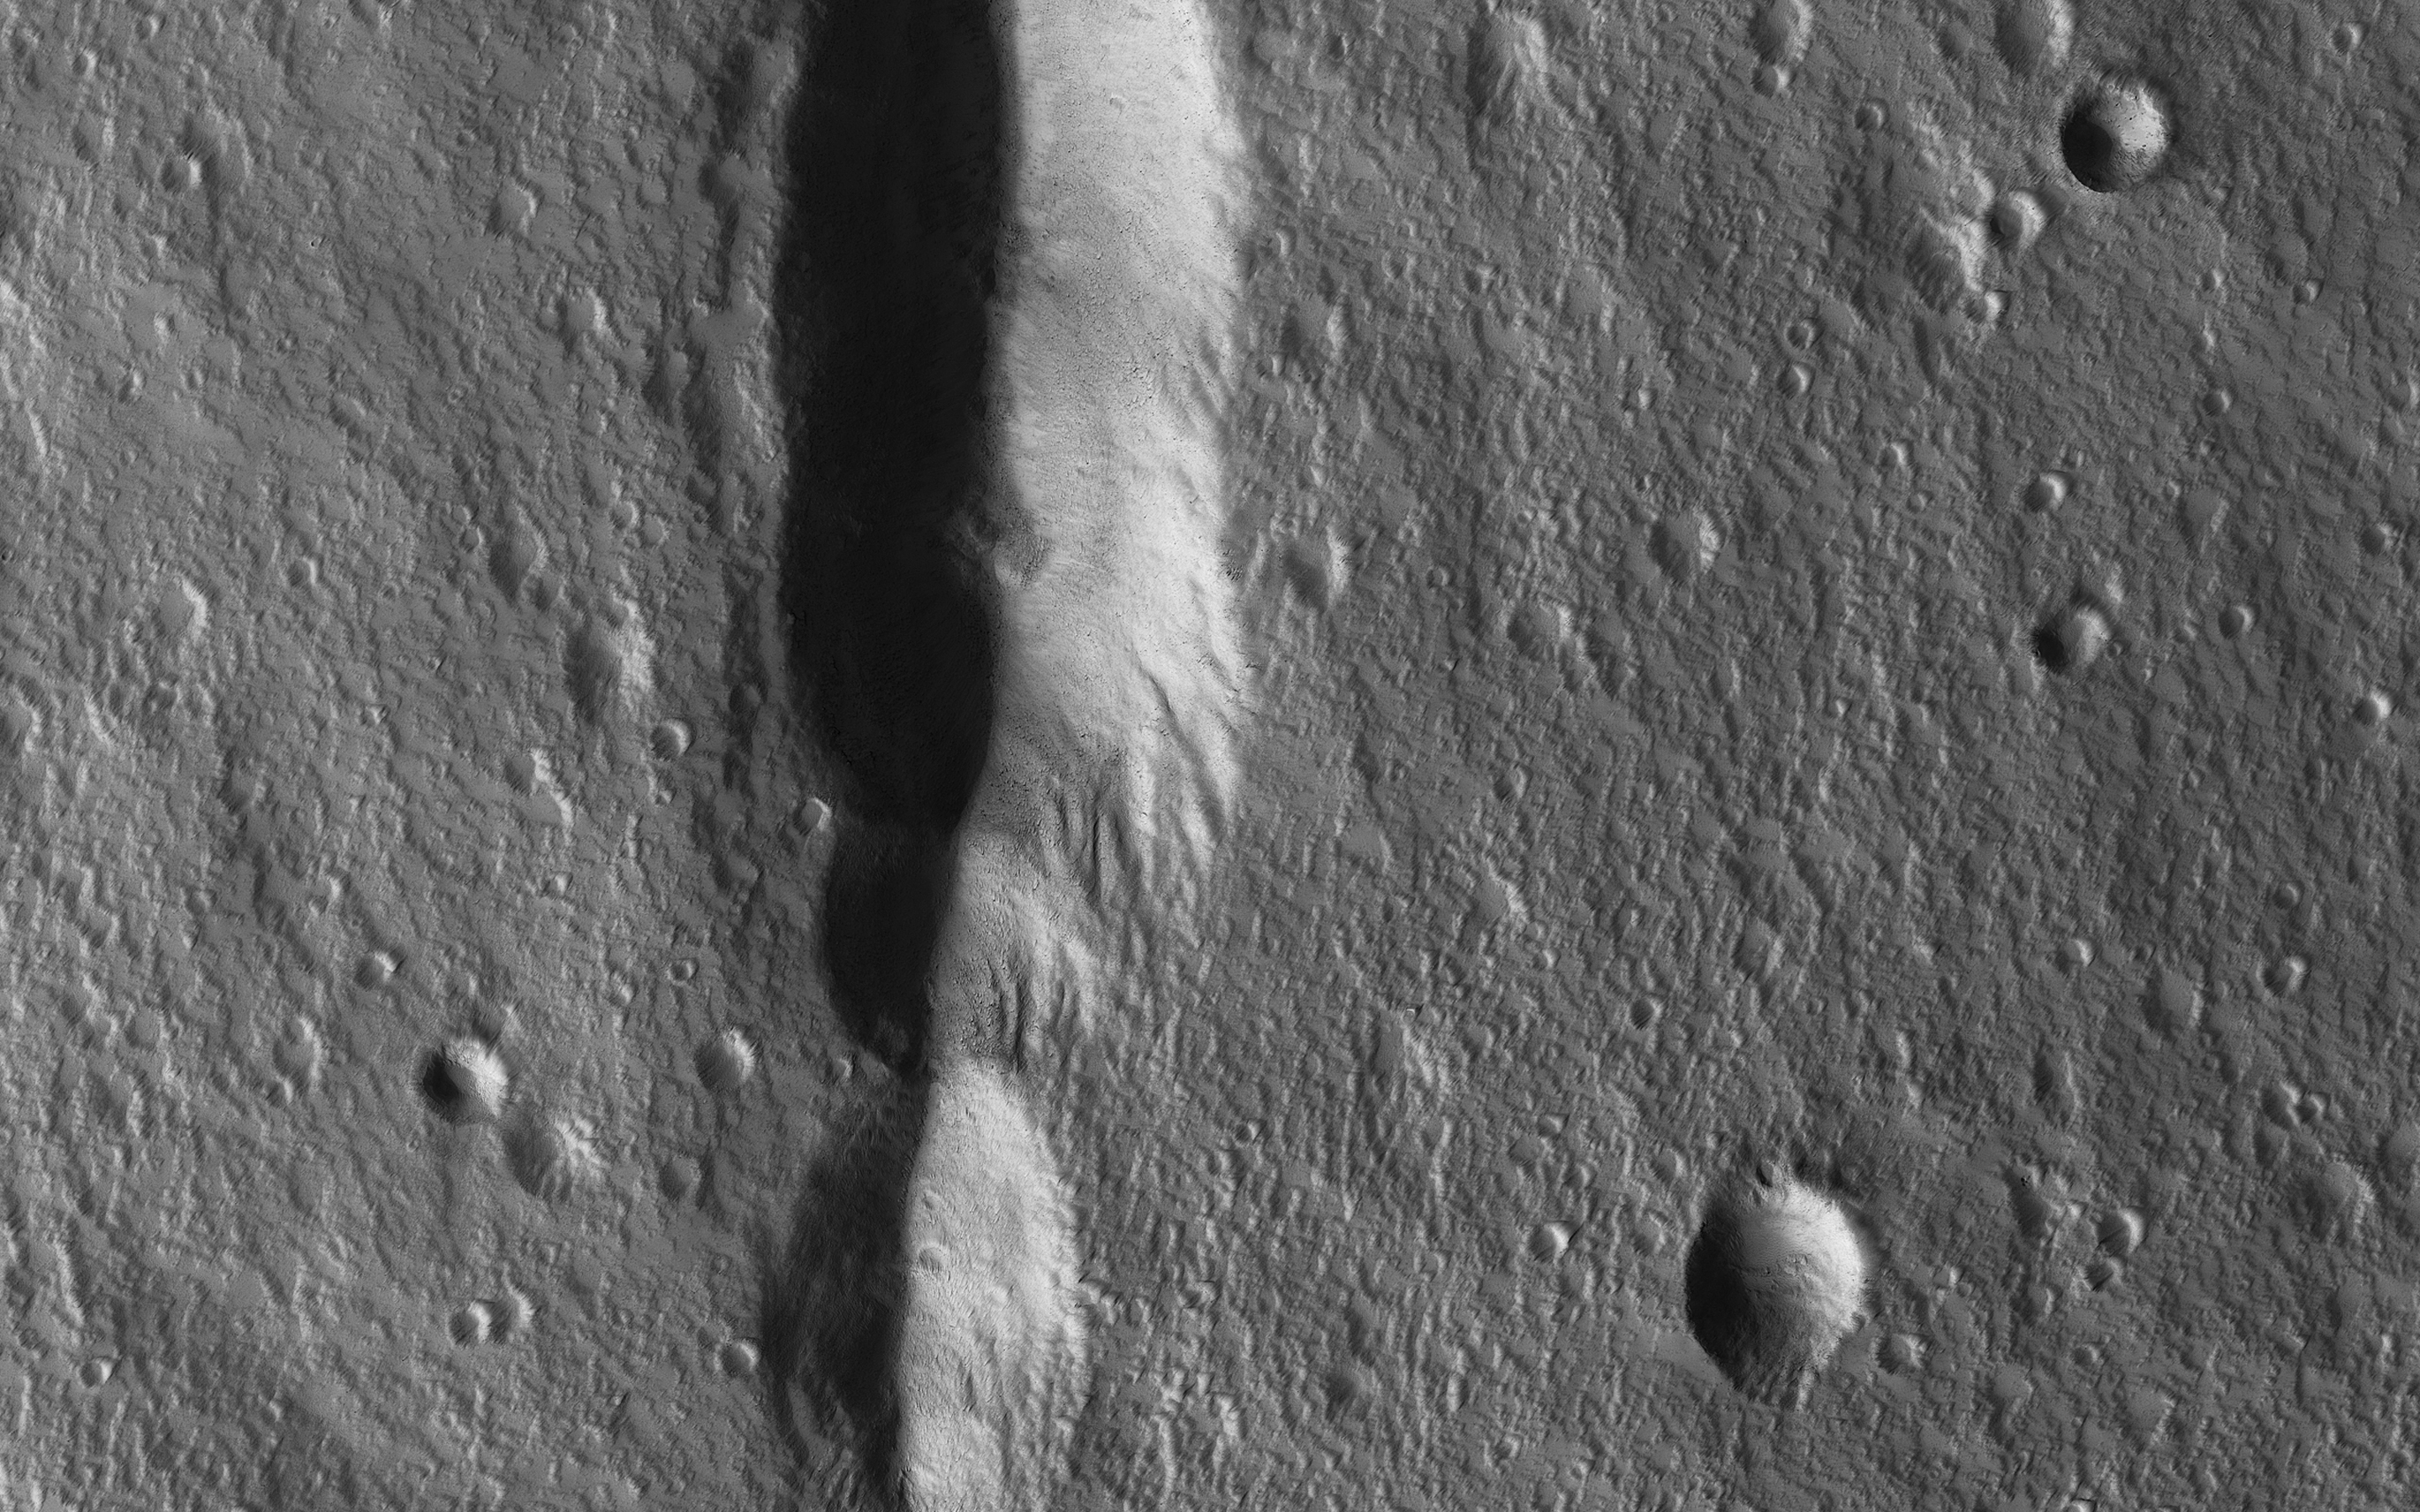

The Pits of Elysium Mons

During the 2018 Mars dust storm, we obtained a clear view of the summit of the giant volcano Elysium Mons. We see the western rim and floor of the caldera, and a chain of pits (called a “catena”) extending from the caldera towards the north. The chain of pits likely formed by volcanic processes, such as the collapse of a lava tube after it drained. Or by a tectonic process, such as a rift in the rocks below that drained loose material from the surface.

An unexpected feature of this catena is the presence of avalanches in two of the pits (marked A and B in the cutout, with the uphill direction towards the top of the image.) The flows in both pits could be ancient, produced during the formation of the catena, but they are not found in the other pits in the chain. They might have formed more recently by the collapse of steep dust deposits like those in a degraded crater to the left of the catena (marked C).

The map is projected here at a scale of 50 centimeters (19.7 inches) per pixel. [The original image scale is 54.3 centimeters (21.4 inches) per pixel (with 2 x 2 binning); objects on the order of 163 centimeters (64.2 inches) across are resolved.] North is up.

The University of Arizona, Tucson, operates HiRISE, which was built by Ball Aerospace & Technologies Corp., Boulder, Colorado. NASA’s Jet Propulsion Laboratory, a division of Caltech in Pasadena, California, manages the Mars Reconnaissance Orbiter Project for NASA’s Science Mission Directorate, Washington.

Credit: NASA/JPL/University of Arizona